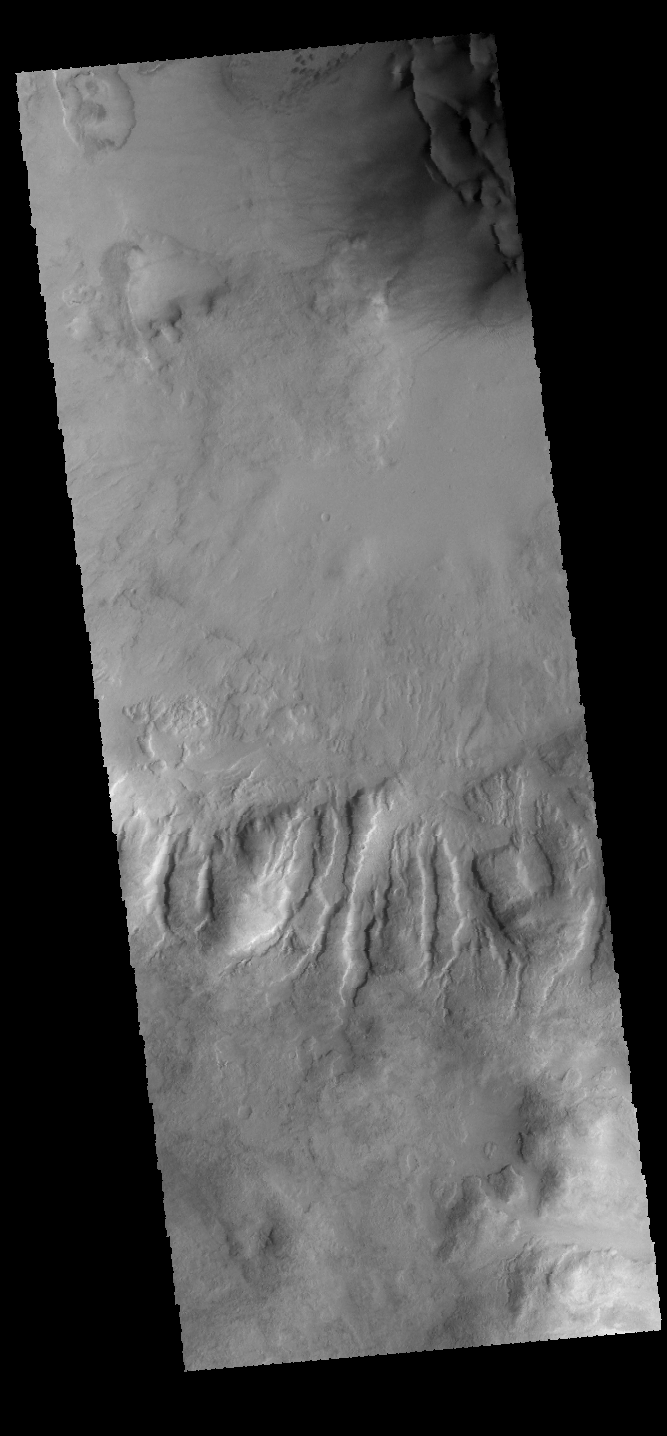

Dunes and Gullies

This VIS image shows part of an unnamed crater in Noachis Terra. Large gullies dissect the crater rim and dunes are located on the crater floor.

Credit: NASA/JPL-Caltech/ASU